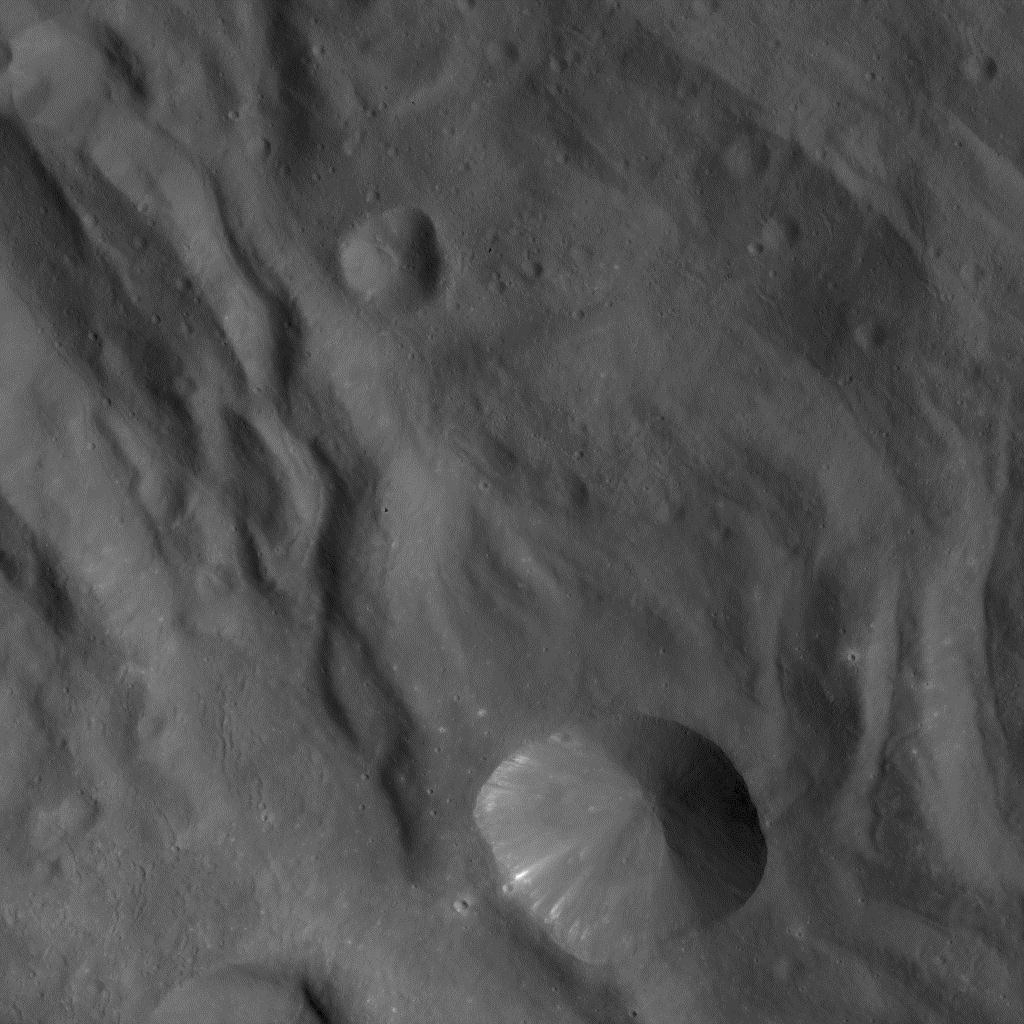

Dawn Approaching Vesta Just Before the Beginning of High Altitude Mapping Orbit

In this image of Vesta, taken by NASA’s Dawn spacecraft just shortly before the beginning of high altitude mapping orbit, north is upand the upper right corner is to the northeast. The spacecraft’s distance to Vesta’s center is about 420 miles (680 kilometers), and the image resolution is approximately 65 meters per pixel.

The Dawn mission to Vesta and Ceres is managed by NASA’s Jet Propulsion Laboratory, a division of the California Institute of Technology, Pasadena, Calif., for NASA’s Science Mission Directorate, Washington. UCLA is responsible for overall Dawn mission science. The Dawn framing cameras were developed and built under the leadership of the Max Planck Institute for Solar System Research, Katlenburg-Lindau, Germany, with significant contributions by DLR German Aerospace Center, Institute of Planetary Research, Berlin, and in coordination with the Institute of Computer and Communication Network Engineering, Braunschweig. The Framing Camera project is funded by the Max Planck Society, DLR, and NASA/JPL.

Credit: NASA/JPL-Caltech/UCLA/MPS/DLR/IDA